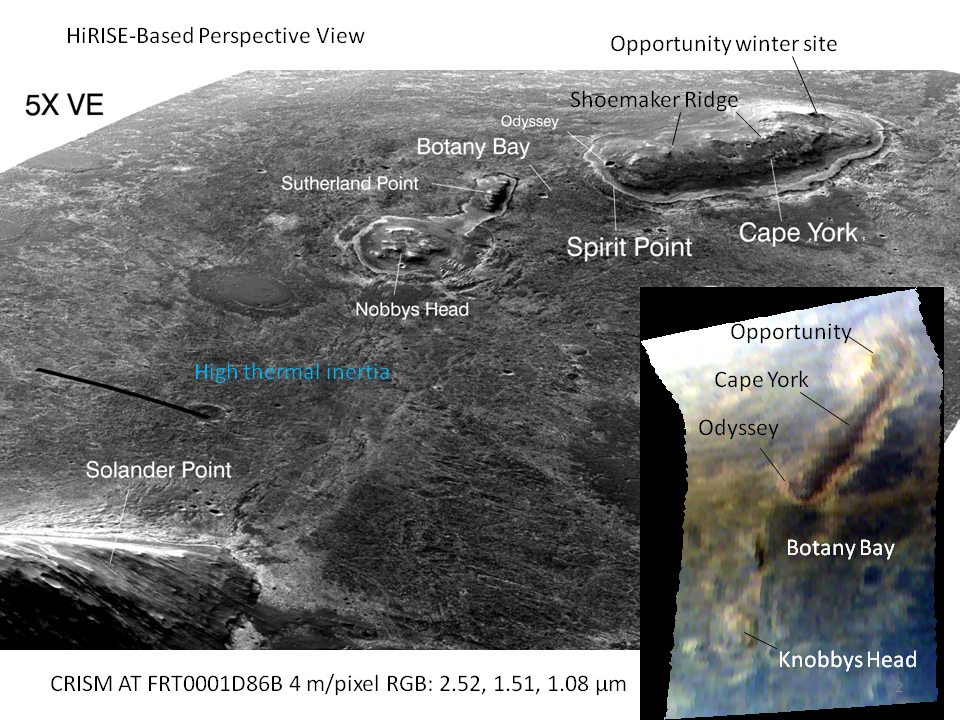

‘Botany Bay’ and ‘Cape York’ with Vertical Exaggeration

This graphic combines a perspective view of the “Botany Bay” and “Cape York” areas of the rim of Endeavour Crater on Mars, and an inset with mapping-spectrometer data. Major features are labeled. In the perspective view, the landscape’s vertical dimension is exaggerated five-fold compared with horizontal dimensions. NASA’s Mars Exploration Rover Opportunity examined targets in the Cape York area during the second half of 2011.

The perspective view was generated by producing an elevation map from a stereo pair of images from the High Resolution Imaging Science Experiment (HiRISE) camera on NASA’s Mars Reconnaissance Orbiter, then draping one of the HiRISE images over the elevation model. Other image products from the HiRISE observations used in generating this view are at http://hirise.lpl.arizona.edu/ESP_018701_1775 and http://hirise.lpl.arizona.edu/ESP_018846_1775.

The inset presents data from the Compact Reconnaissance Imaging Spectrometer for Mars (CRISM) instrument on the Mars Reconnaissance Orbiter. In this CRISM observation, taken on March 29, 2011, and catalogued as FRT0001D86B, data were acquired using an oversampled gimbal motion in the spacecraft’s along-track direction, producing an enhanced-resolution view in that direction. Data have been processed to 13 feet (4 meters) per pixel, compared with the instrument’s usual 59 feet (18 meters) per pixel. Three different infrared wavelengths — 2.52, 1.51 and 1.08 micrometers — are presented as red, green and blue in the image.

Thermal inertia estimates from observations by the Thermal Emission Imaging System on NASA’s Mars Odyssey orbiter indicate that Botany Bay is a region with extensive outcrop exposures.

The feature “Shoemaker Ridge” was given its informal name after one of the founding fathers of planetary geology, Eugene Shoemaker.

HiRISE is operated by the University of Arizona, Tucson. The instrument was built by Ball Aerospace & Technologies Corp., Boulder, Colo. The Johns Hopkins University Applied Physics Laboratory, Laurel, Md., led the effort to build the CRISM instrument and operates CRISM in coordination with an international team of researchers from universities, government and the private sector. NASA’s Jet Propulsion Laboratory, a division of the California Institute of Technology in Pasadena, manages the Mars Reconnaissance Orbiter and Mars Odyssey projects for NASA’s Science Mission Directorate, Washington. Lockheed Martin Space Systems, Denver, built both orbiters.

Credit: NASA/JPL-Caltech/UA/JHUAPL